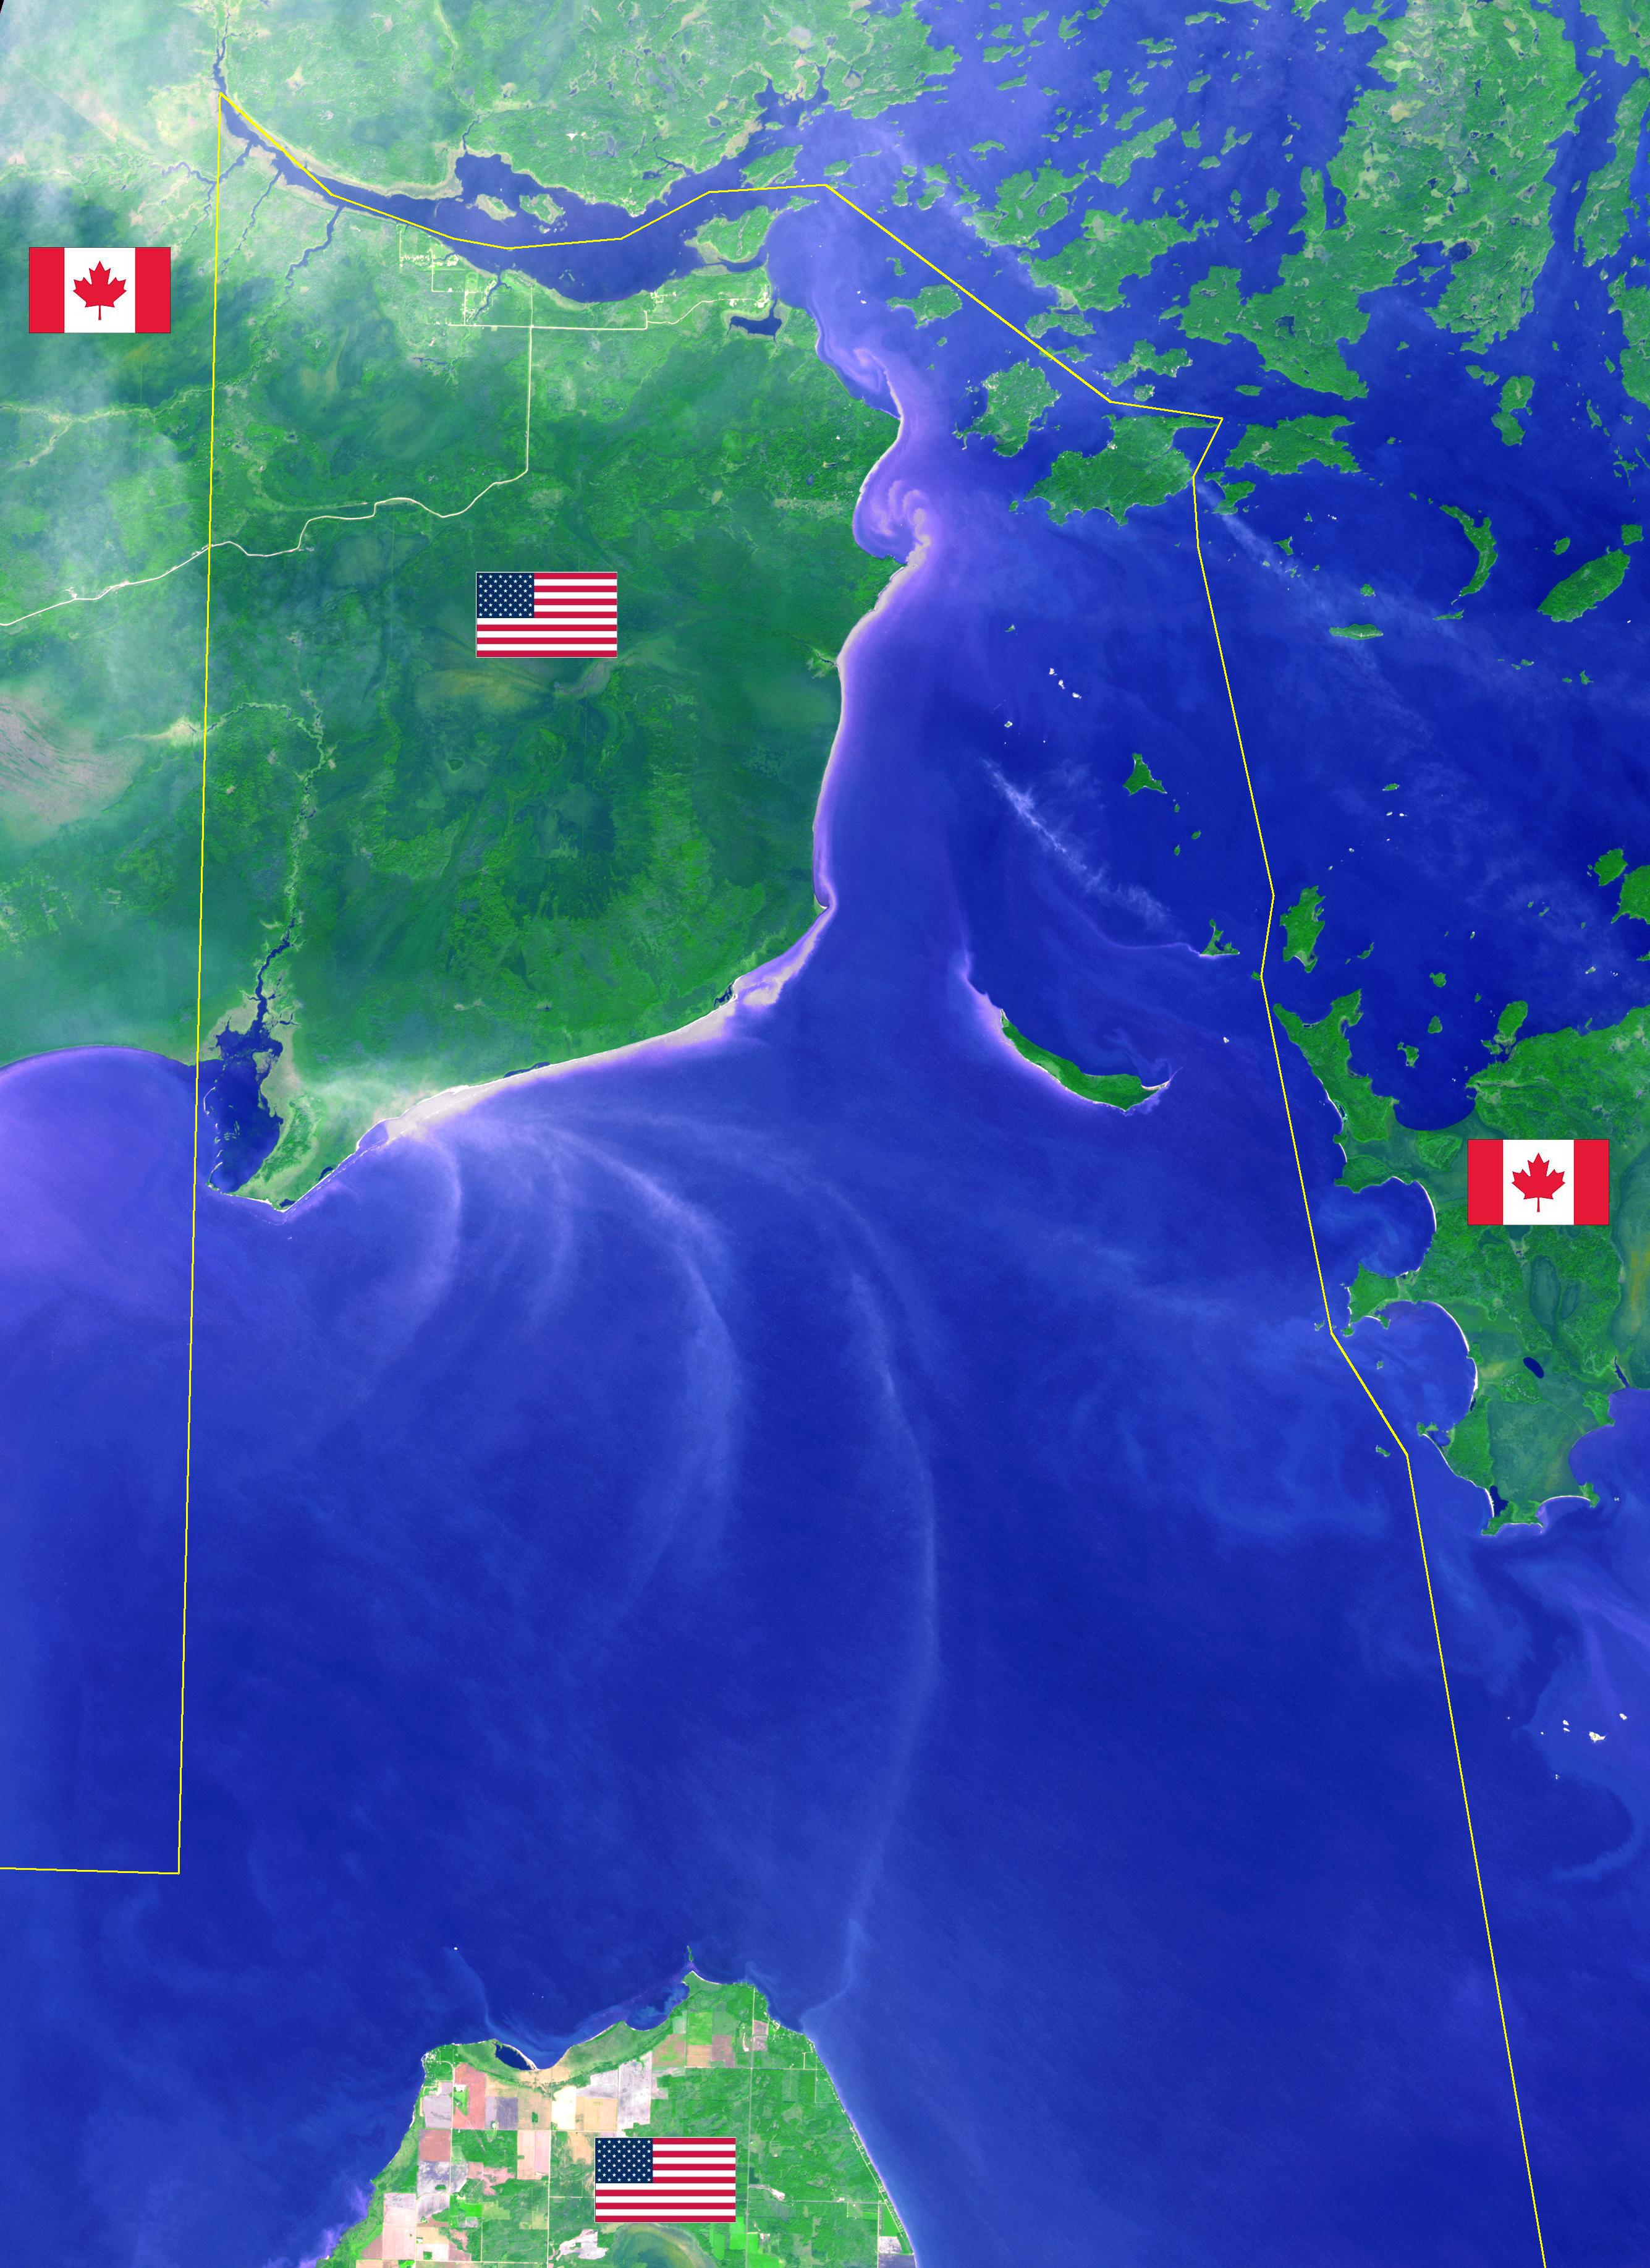

Northwest Angle, Minnesota

Minnesota’s Northwest Angle is the northernmost point of the continental United States. The Angle became part of the US due to a map error during the 1783 Treaty of Paris. Located in the Lake of the Woods, driving there requires crossing the US-Canada border twice. The image was acquired September 22, 2013, covers an area of 40 by 55 km, and is located at 49.2 degrees north, 95.1 degrees west.

With its 14 spectral bands from the visible to the thermal infrared wavelength region and its high spatial resolution of 15 to 90 meters (about 50 to 300 feet), ASTER images Earth to map and monitor the changing surface of our planet. ASTER is one of five Earth-observing instruments launched Dec. 18, 1999, on Terra. The instrument was built by Japan’s Ministry of Economy, Trade and Industry. A joint U.S./Japan science team is responsible for validation and calibration of the instrument and data products.

The broad spectral coverage and high spectral resolution of ASTER provides scientists in numerous disciplines with critical information for surface mapping and monitoring of dynamic conditions and temporal change. Example applications are: monitoring glacial advances and retreats; monitoring potentially active volcanoes; identifying crop stress; determining cloud morphology and physical properties; wetlands evaluation; thermal pollution monitoring; coral reef degradation; surface temperature mapping of soils and geology; and measuring surface heat balance.

The U.S. science team is located at NASA’s Jet Propulsion Laboratory, Pasadena, Calif. The Terra mission is part of NASA’s Science Mission Directorate, Washington, D.C.

Credit: NASA/METI/AIST/Japan Space Systems, and U.S./Japan ASTER Science Team